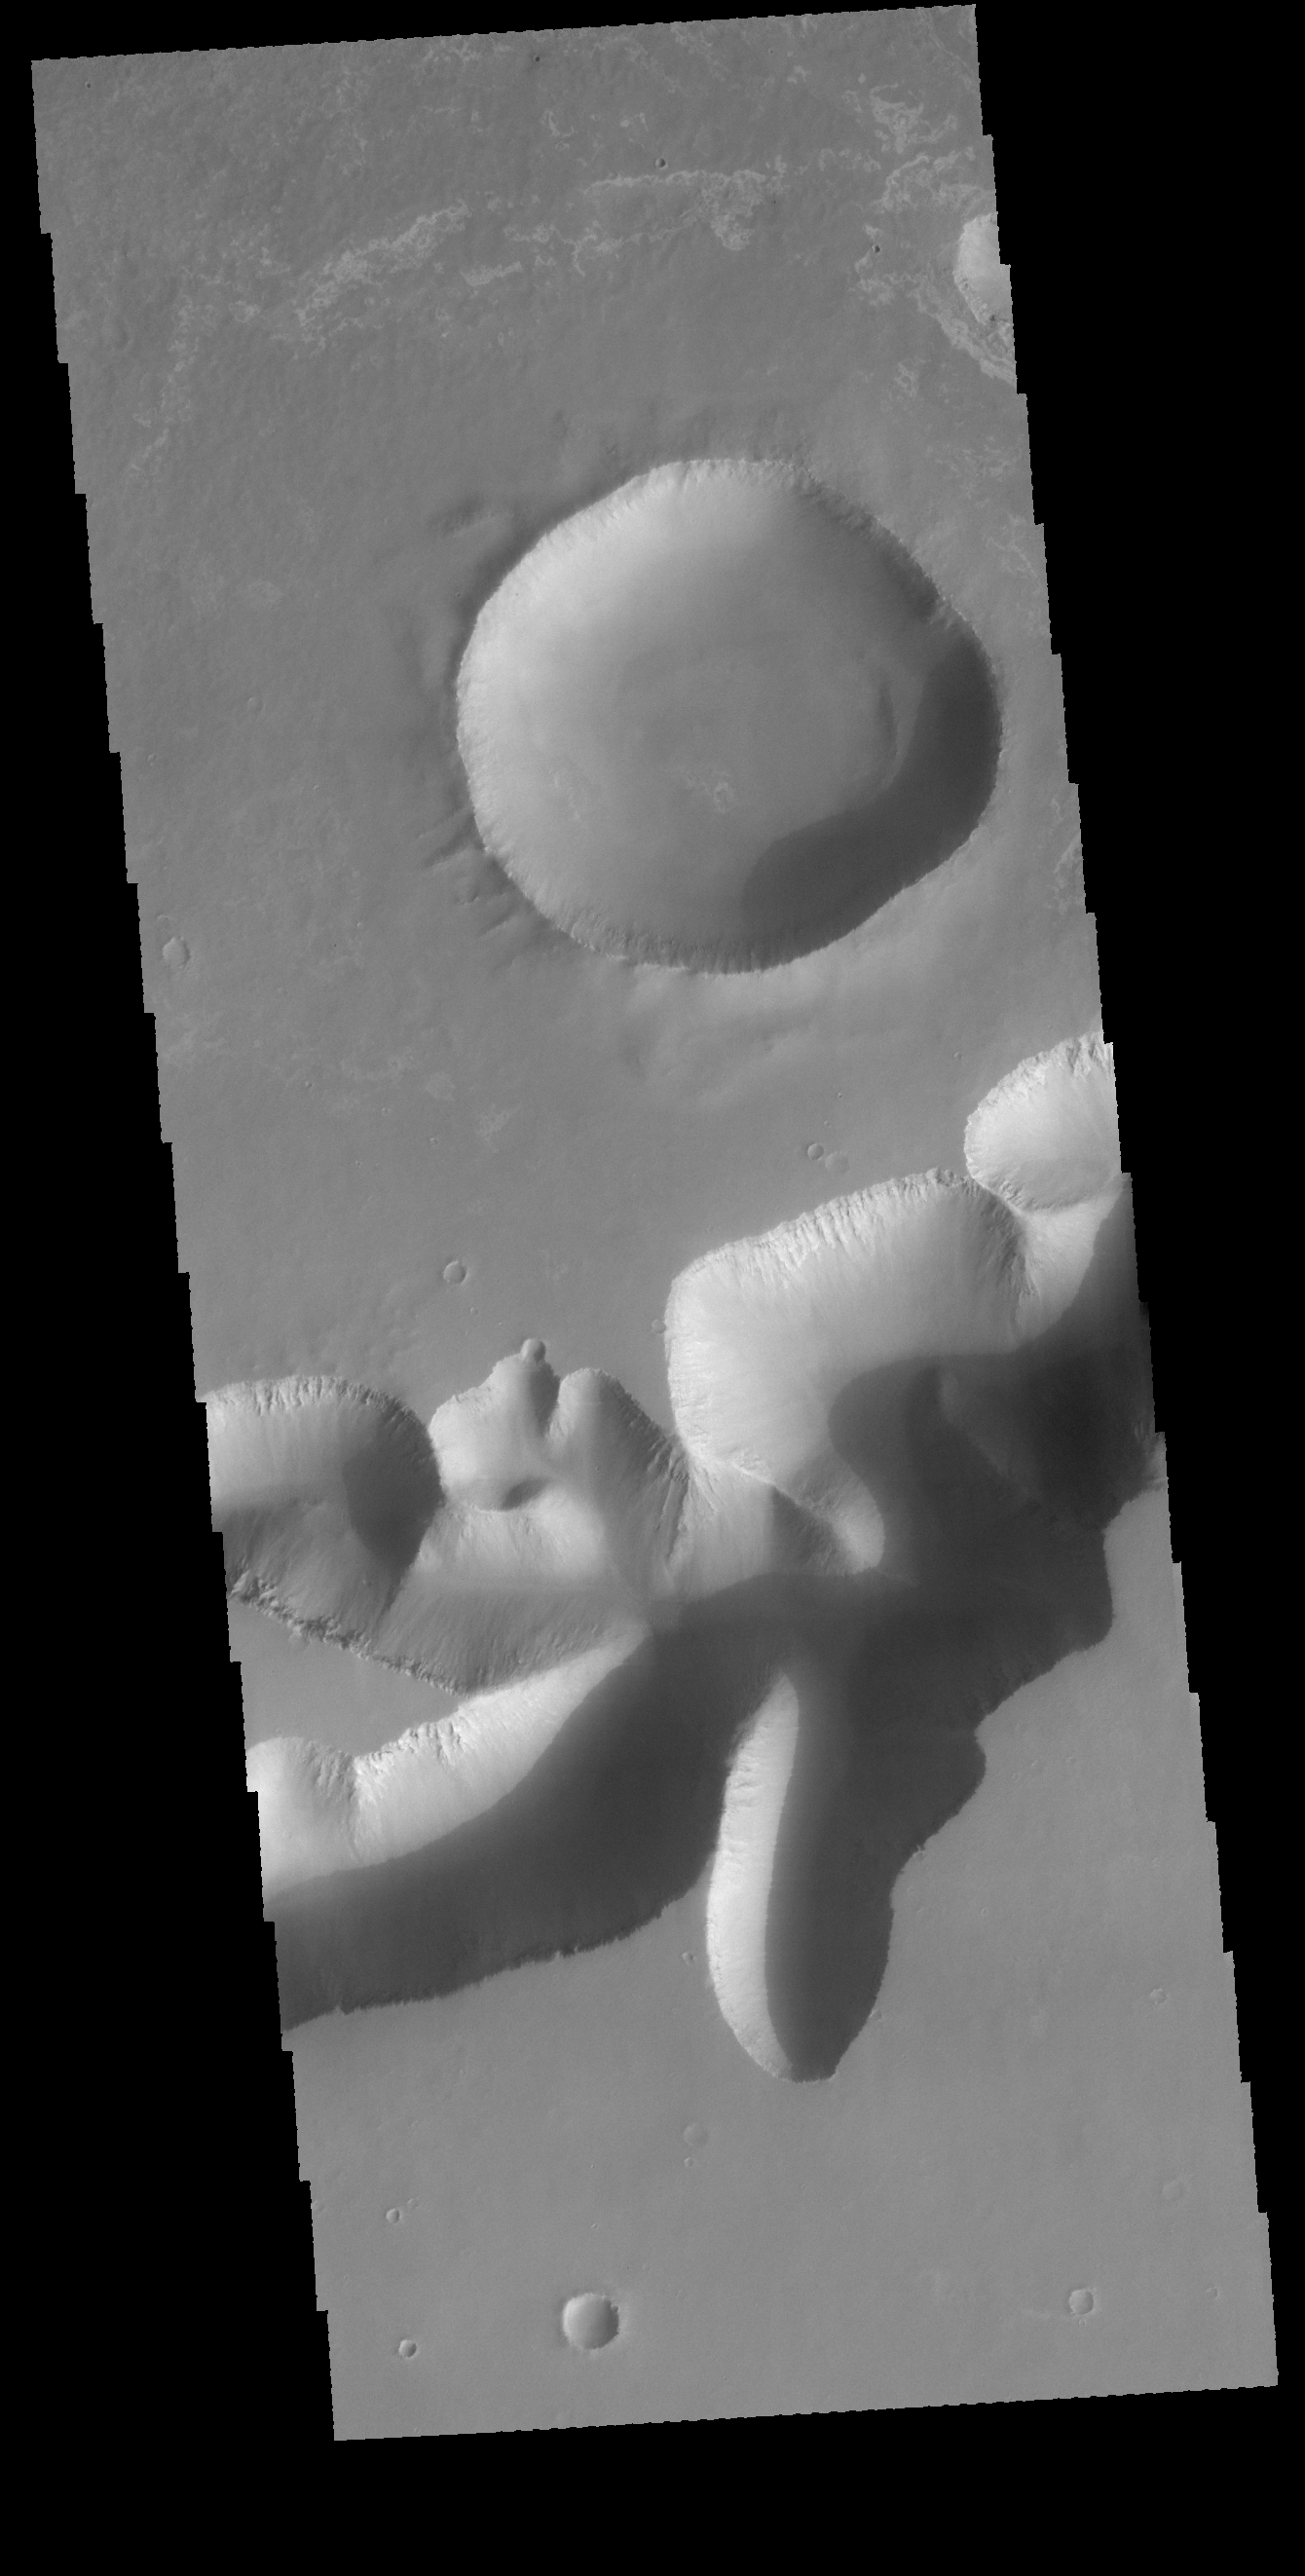

Mega-Gully

Today’s VIS image shows one of the mega sized gullies located on the plains just south of Ius Chasma. This gully empties from Sinai Planum into the chasma.

Credit: NASA/JPL-Caltech/ASU